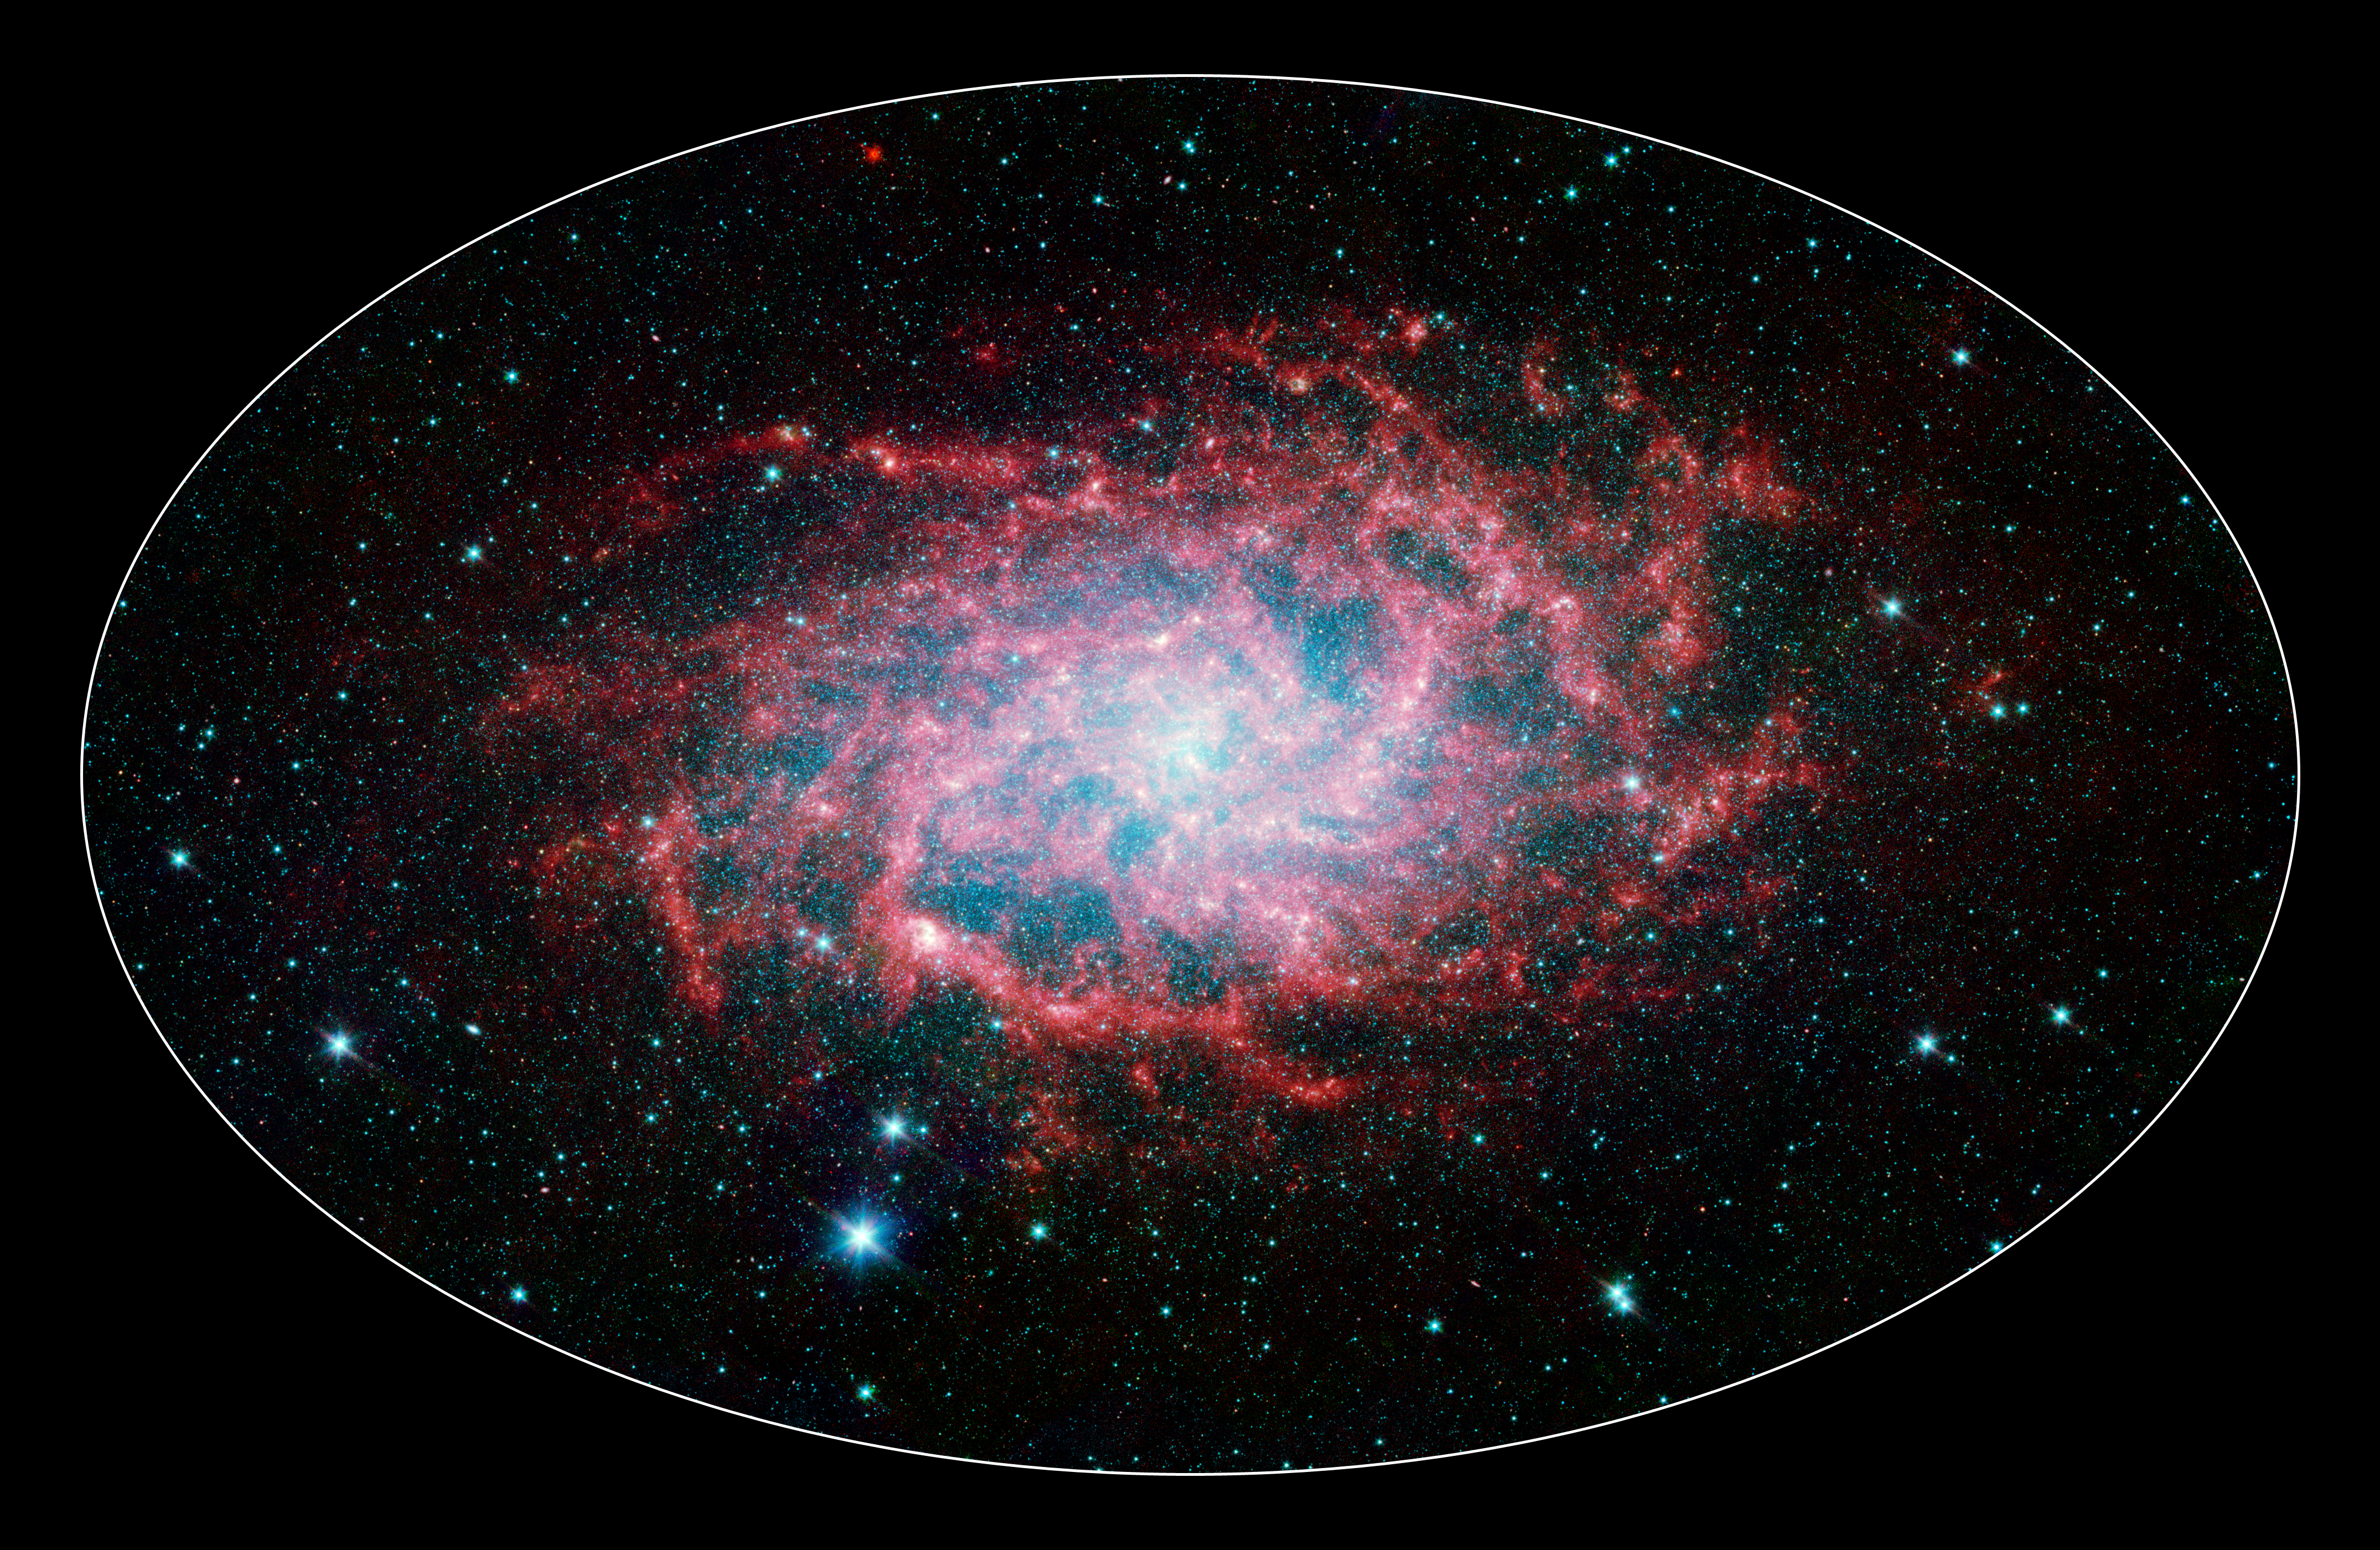

M33: Infrared View of a Close Neighbor

One of our closest galactic neighbors shows its awesome beauty in this new image from NASA's Spitzer Space Telescope. M33, also known as the Triangulum Galaxy, is a member of what's known as our Local Group of galaxies. Along with our own Milky Way, this group travels together in the universe, as they are gravitationally bound. In fact, M33 is one of the few galaxies that is moving toward the Milky Way despite the fact that space itself is expanding, causing most galaxies in the universe to grow farther and farther apart.

When viewed with Spitzer's infrared eyes, this elegant spiral galaxy sparkles with color and detail. Stars appear as glistening blue gems (many of which are actually foreground stars in our own galaxy), while dust in the spiral disk of the galaxy glows pink and red. But not only is this new image beautiful, it also shows M33 to be surprising large - bigger than its visible-light appearance would suggest. With its ability to detect cold, dark dust, Spitzer can see emission from cooler material well beyond the visible range of M33's disk. Exactly how this cold material moved outward from the galaxy is still a mystery, but winds from giant stars or supernovas may be responsible.

M33 is located about 2.9 million light-years away in the constellation Triangulum. This composite image was taken by Spitzer's infrared array camera. The color blue indicates infrared light of 3.6 microns, green shows 4.5-micron light, and red 8.0 microns.

Credit: NASA / JPL-Caltech